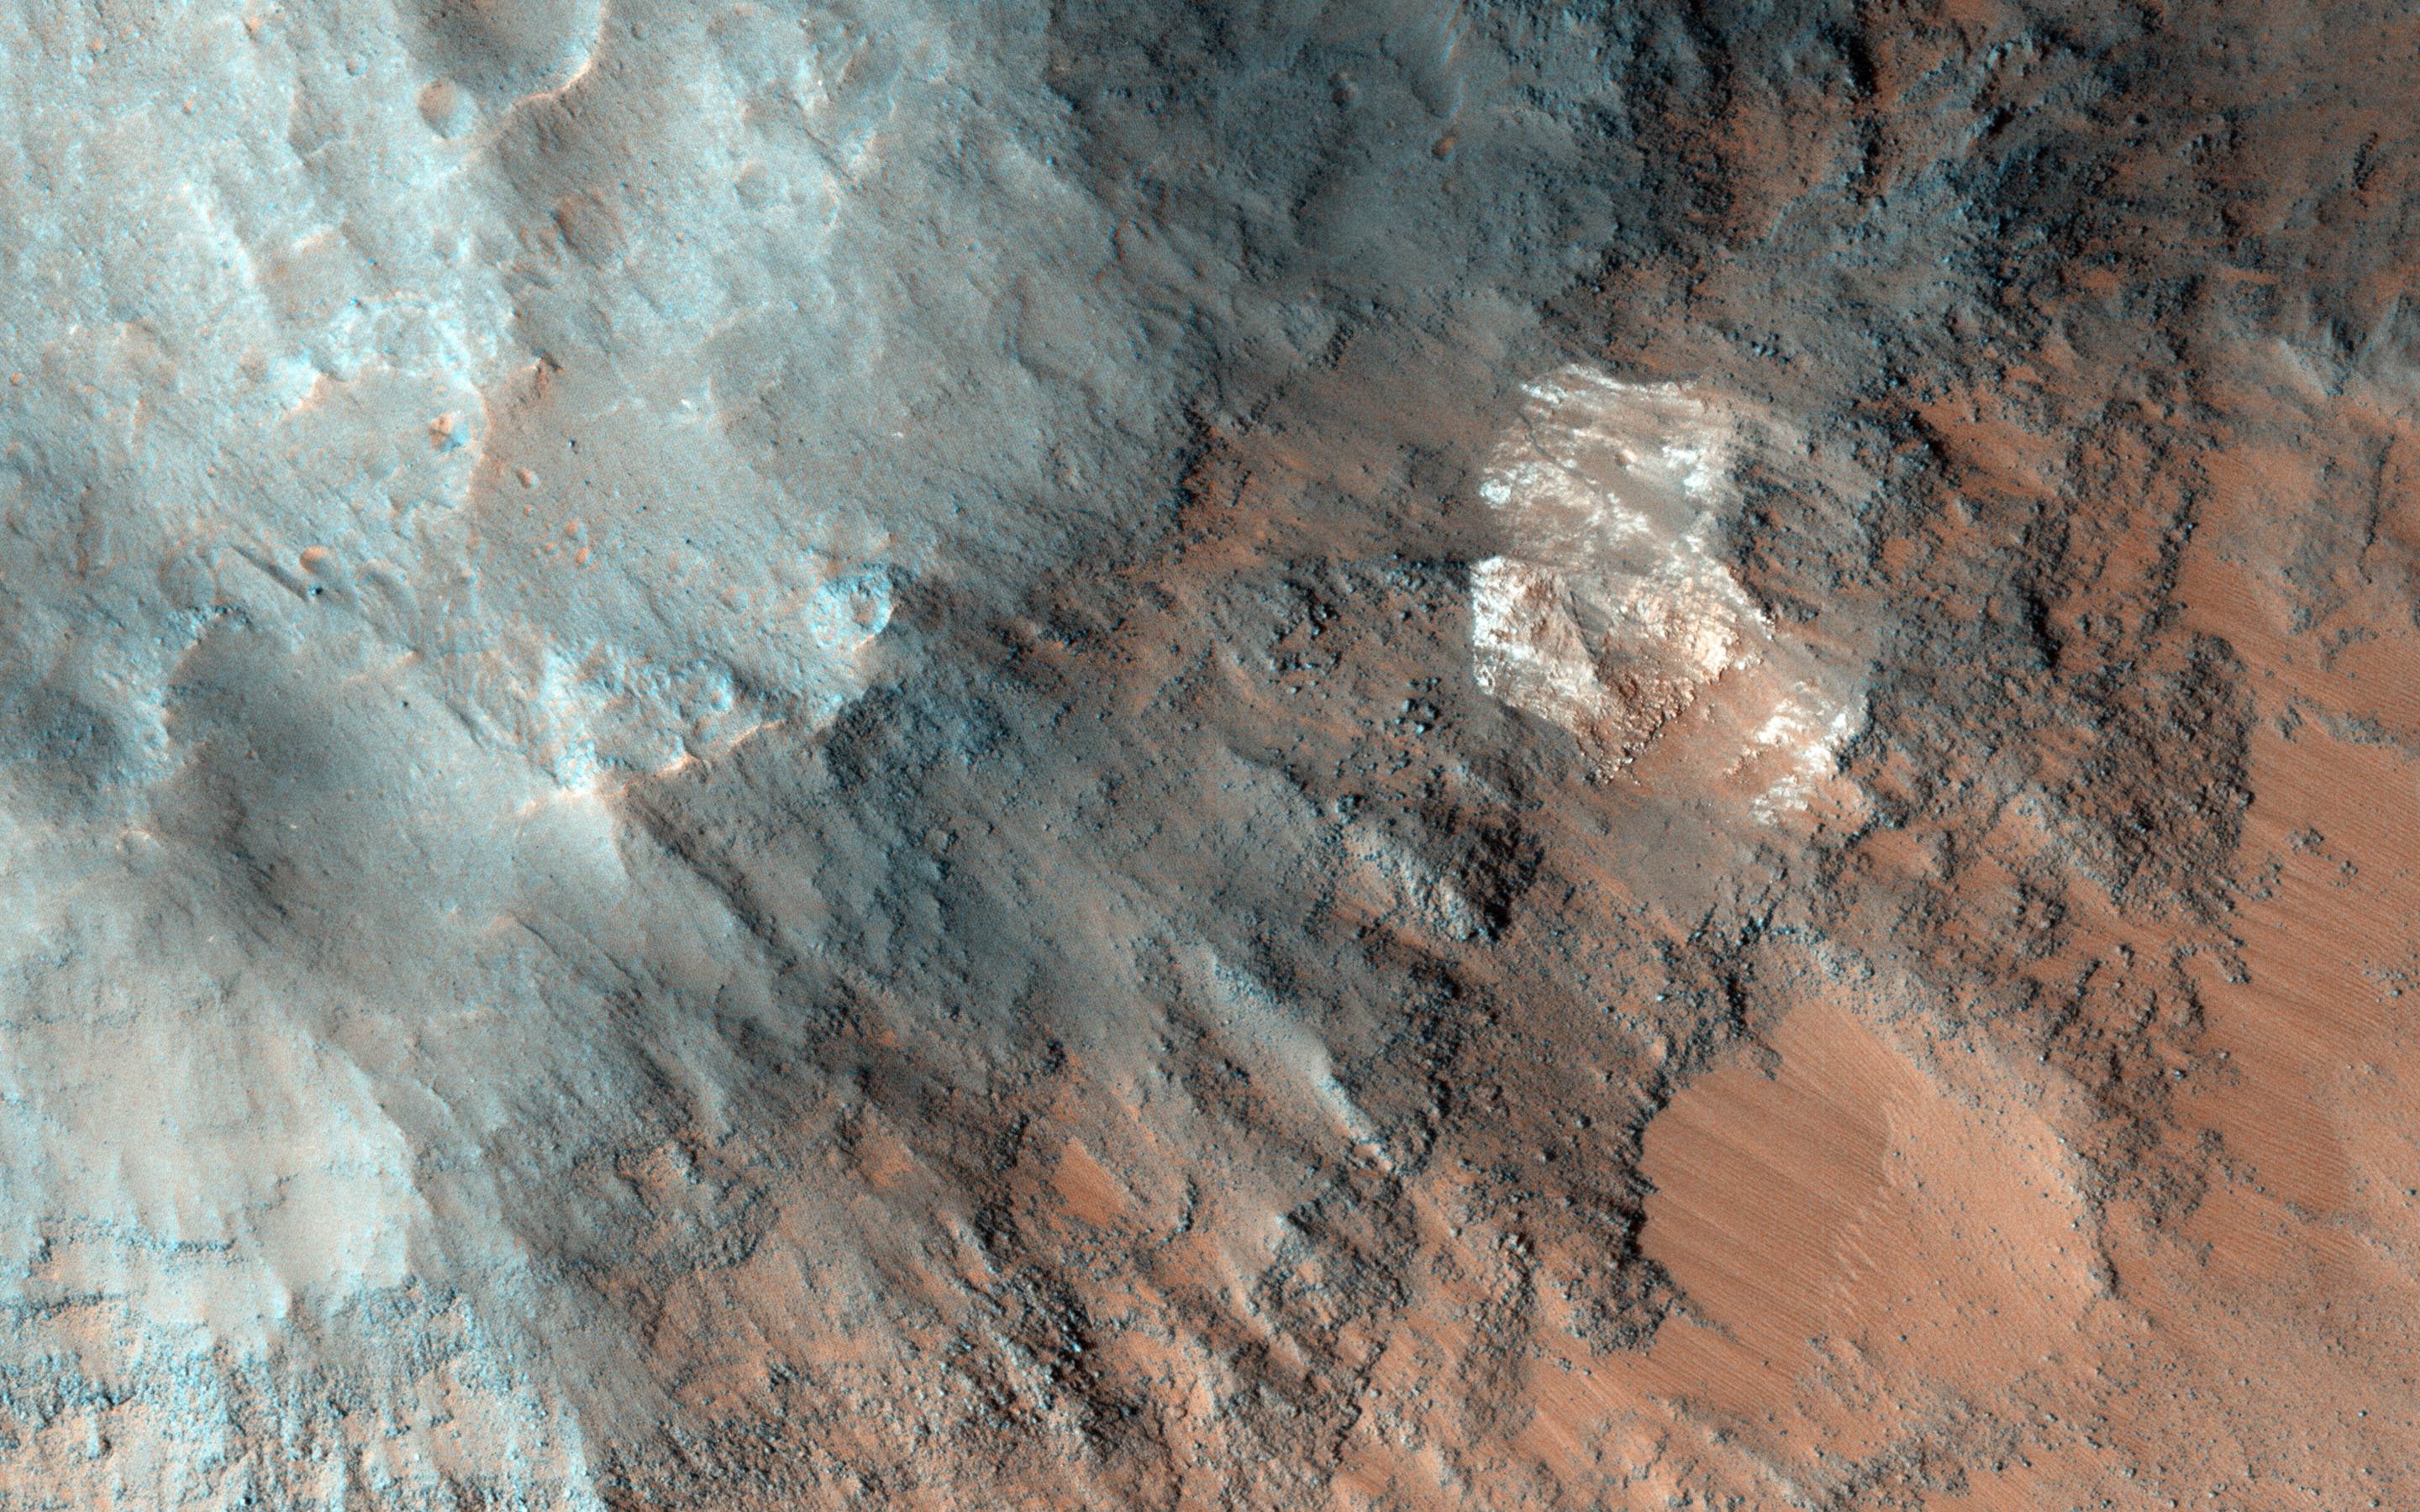

What on Mars is a High Thermal-Inertia Surface?

What do we mean when we describe a surface as having “high thermal inertia”? The term refers to the ability of a material to conduct and store heat, and in planetary science, its measure of the subsurface’s ability to store heat during the day and reradiate it during the night.

What causes thermal inertia? It depends on the composition of the terrain that we’re studying. Here in Coprates Chasma, the site of this observation, we find indications of such high thermal inertia, so an image at high resolution may help us determine the composition and structure to give us an answer.

Coprates Chasma is located in the huge canyon system, Vallis Marineris.

The University of Arizona, Tucson, operates HiRISE, which was built by Ball Aerospace & Technologies Corp., Boulder, Colo. NASA’s Jet Propulsion Laboratory, a division of the California Institute of Technology in Pasadena, manages the Mars Reconnaissance Orbiter Project for NASA’s Science Mission Directorate, Washington.

Credit: NASA/JPL-Caltech/University of Arizona